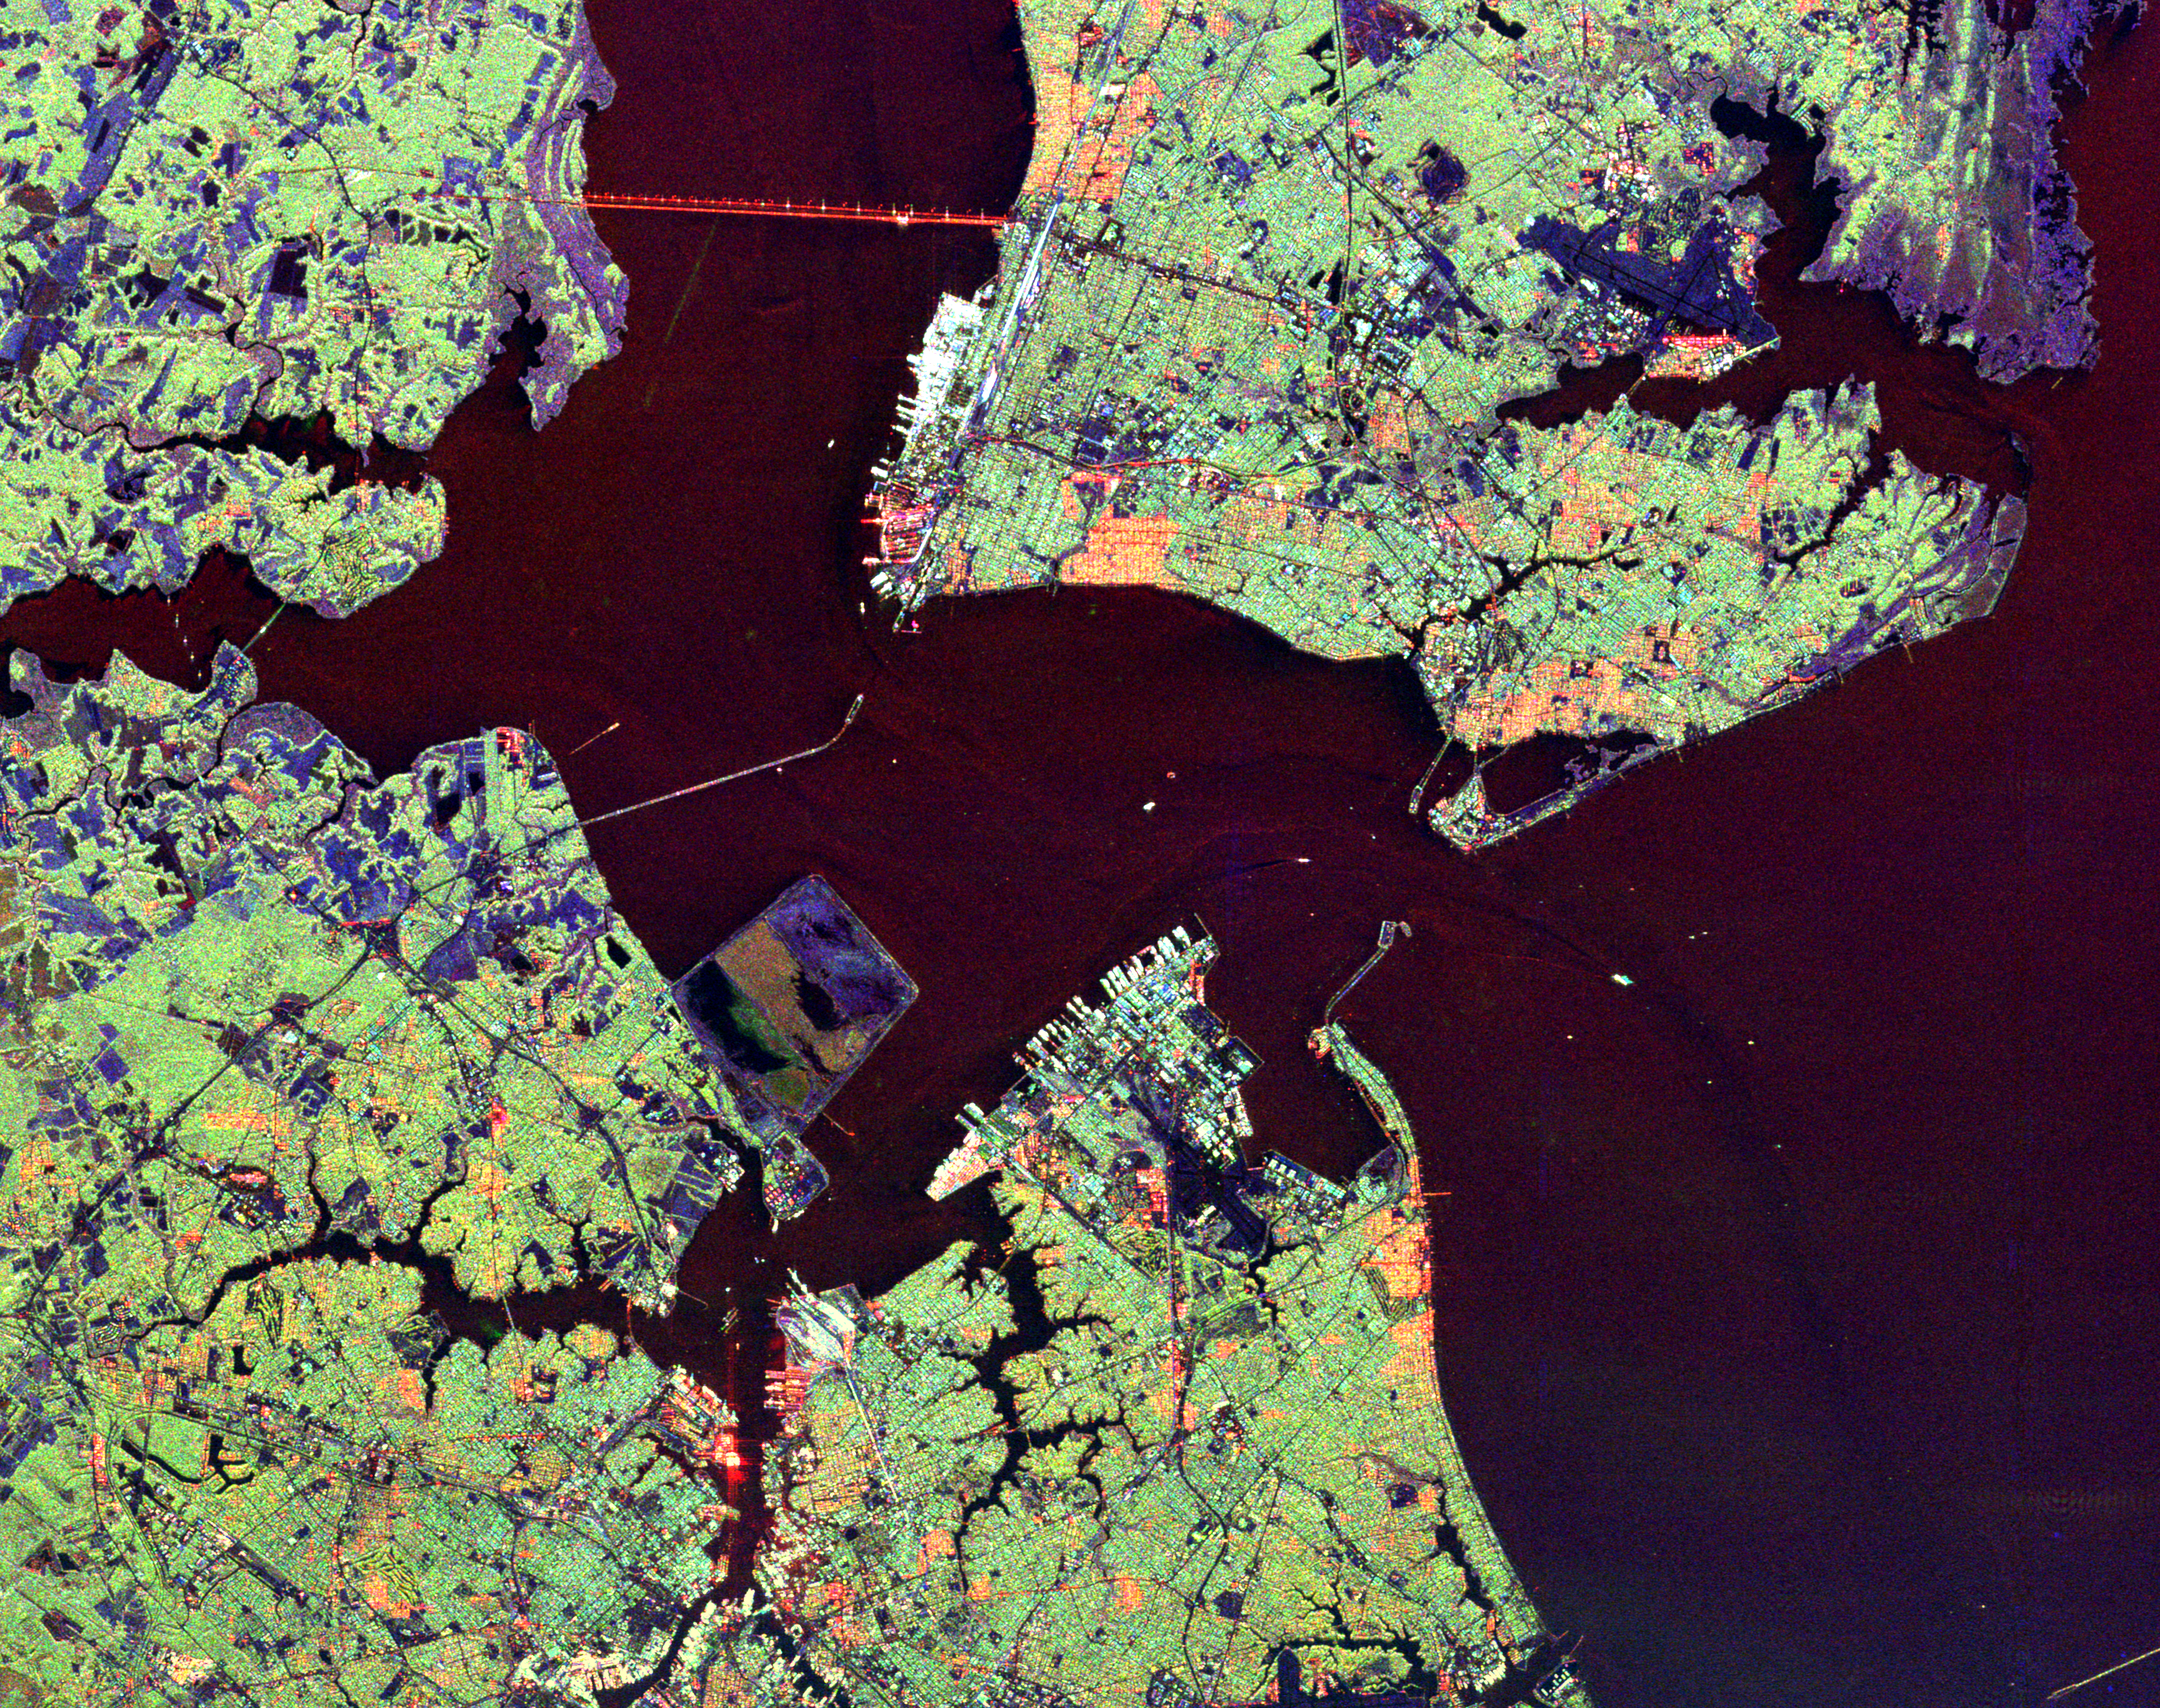

Space Radar Image of Hampton Roads, Virginia

This radar image shows the Hampton Roads, Virginia region, where the James River (upper left center) flows into the Chesapeake Bay. The city of Norfolk is the bright area on the peninsula in the lower center. Norfolk is home to a large naval base, part of which can be seen as the bright white port facilities near the center of the image. The cities of Hampton and Newport News occupy the peninsula in the upper right of the image. The dark blue areas on this peninsula are the runways of Langley Air Force Base, which also houses NASA’s Langley Research Center. Forested areas, including suburbs, appear as green on the image. Cities appear as green, white and orange. The purple areas along the shorelines are wetlands; blue areas are cleared for agricultural use. Faint ship wakes can be seen in the water behind ships entering and leaving Hampton Roads. Scientists are using radar images like this one to study delicate coastal environments and the effects of urbanization and other human activities on the ecosystem and landscape.

The image was acquired by the Spaceborne Imaging Radar-C/X-band Synthetic Aperture (SIR-C/X-SAR) imaging radar when it flew aboard the space shuttle Endeavour on October 5, 1994. The image is centered at 36.9 degrees north latitude, 76.4 degrees west longitude. North is towards the upper right. The area shown is 37 kilometers by 29 kilometers (23 miles by 18 miles). Colors are assigned to different frequencies and polarizations of the radar as follows: red is L-band horizontally transmitted, horizontally received; green is L-band horizontally transmitted, vertically received; blue is C-band horizontally transmitted, vertically received. SIR-C/X-SAR, a joint mission of the German, Italian and United States space agencies, is part of NASA’s ongoing Mission to Planet Earth program.

Credit: NASA/JPL